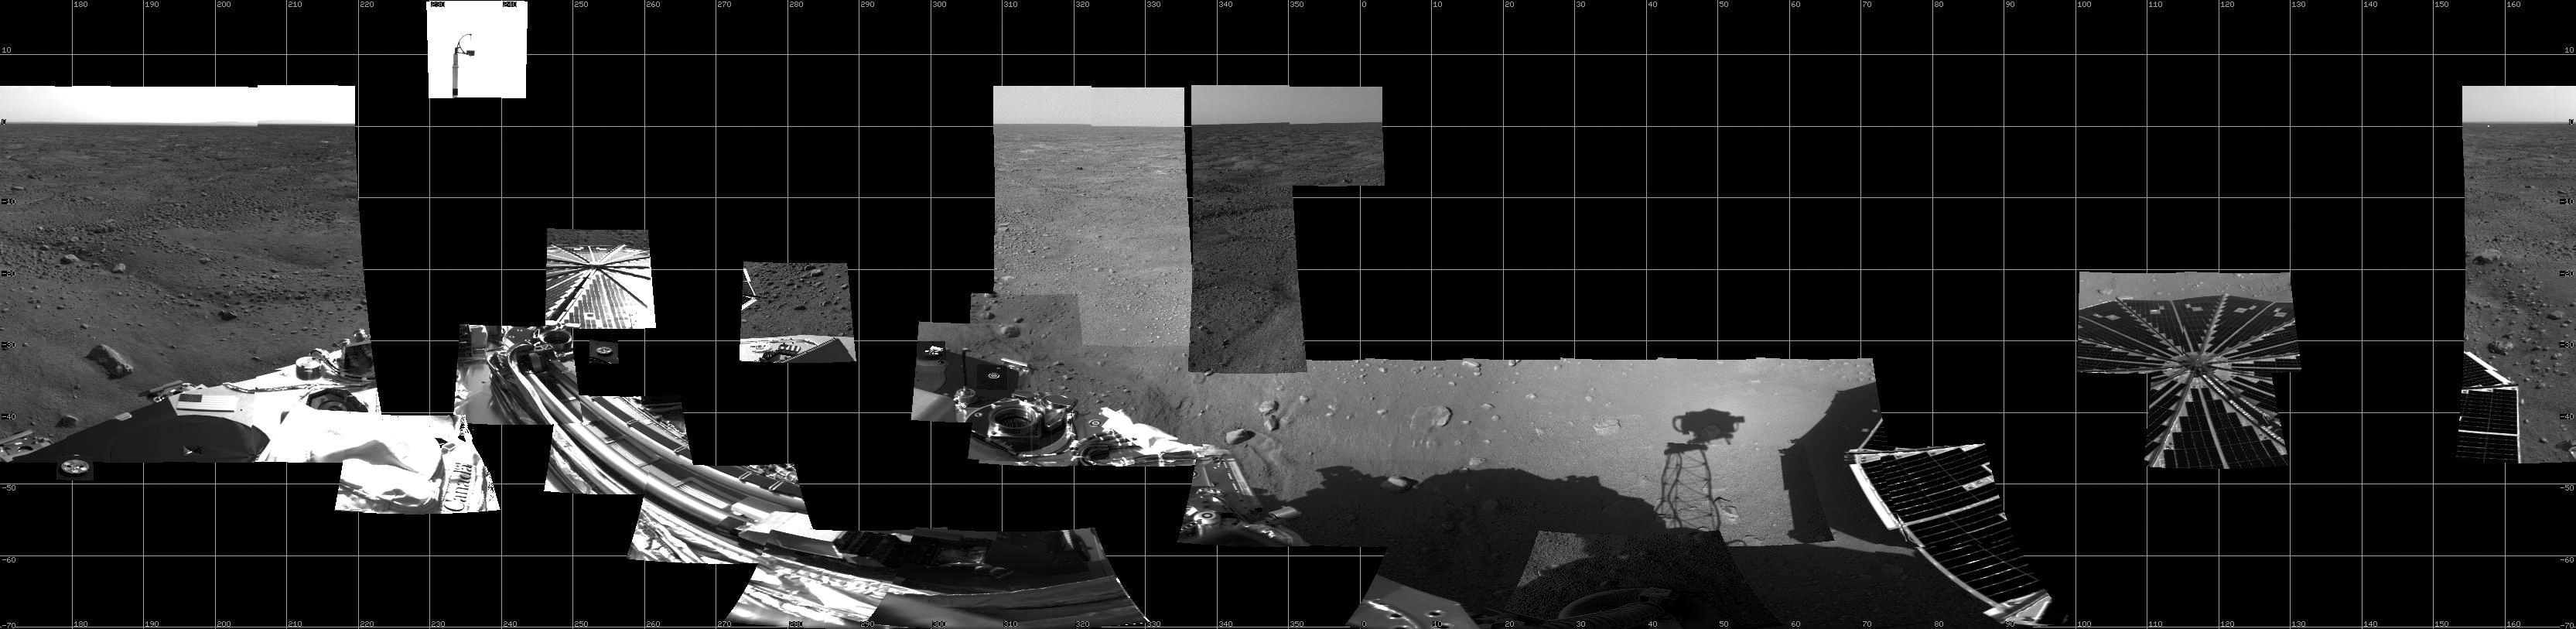

View of Phoenix’s Surroundings as of Sol 2

This is a cylindrical mosaic of all data, as of the end of sol 2, from the right eye of the Surface Stereo Imager (SSI) instrument on board the Phoenix lander.

The Phoenix Mission is led by the University of Arizona, Tucson, on behalf of NASA. Project management of the mission is by NASA’s Jet Propulsion Laboratory, Pasadena, Calif. Spacecraft development is by Lockheed Martin Space Systems, Denver.

Photojournal Note: As planned, the Phoenix lander, which landed May 25, 2008 23:53 UTC, ended communications in November 2008, about six months after landing, when its solar panels ceased operating in the dark Martian winter.

Credit: NASA/JPL-Caltech/University of Arizona/Texas A&M University